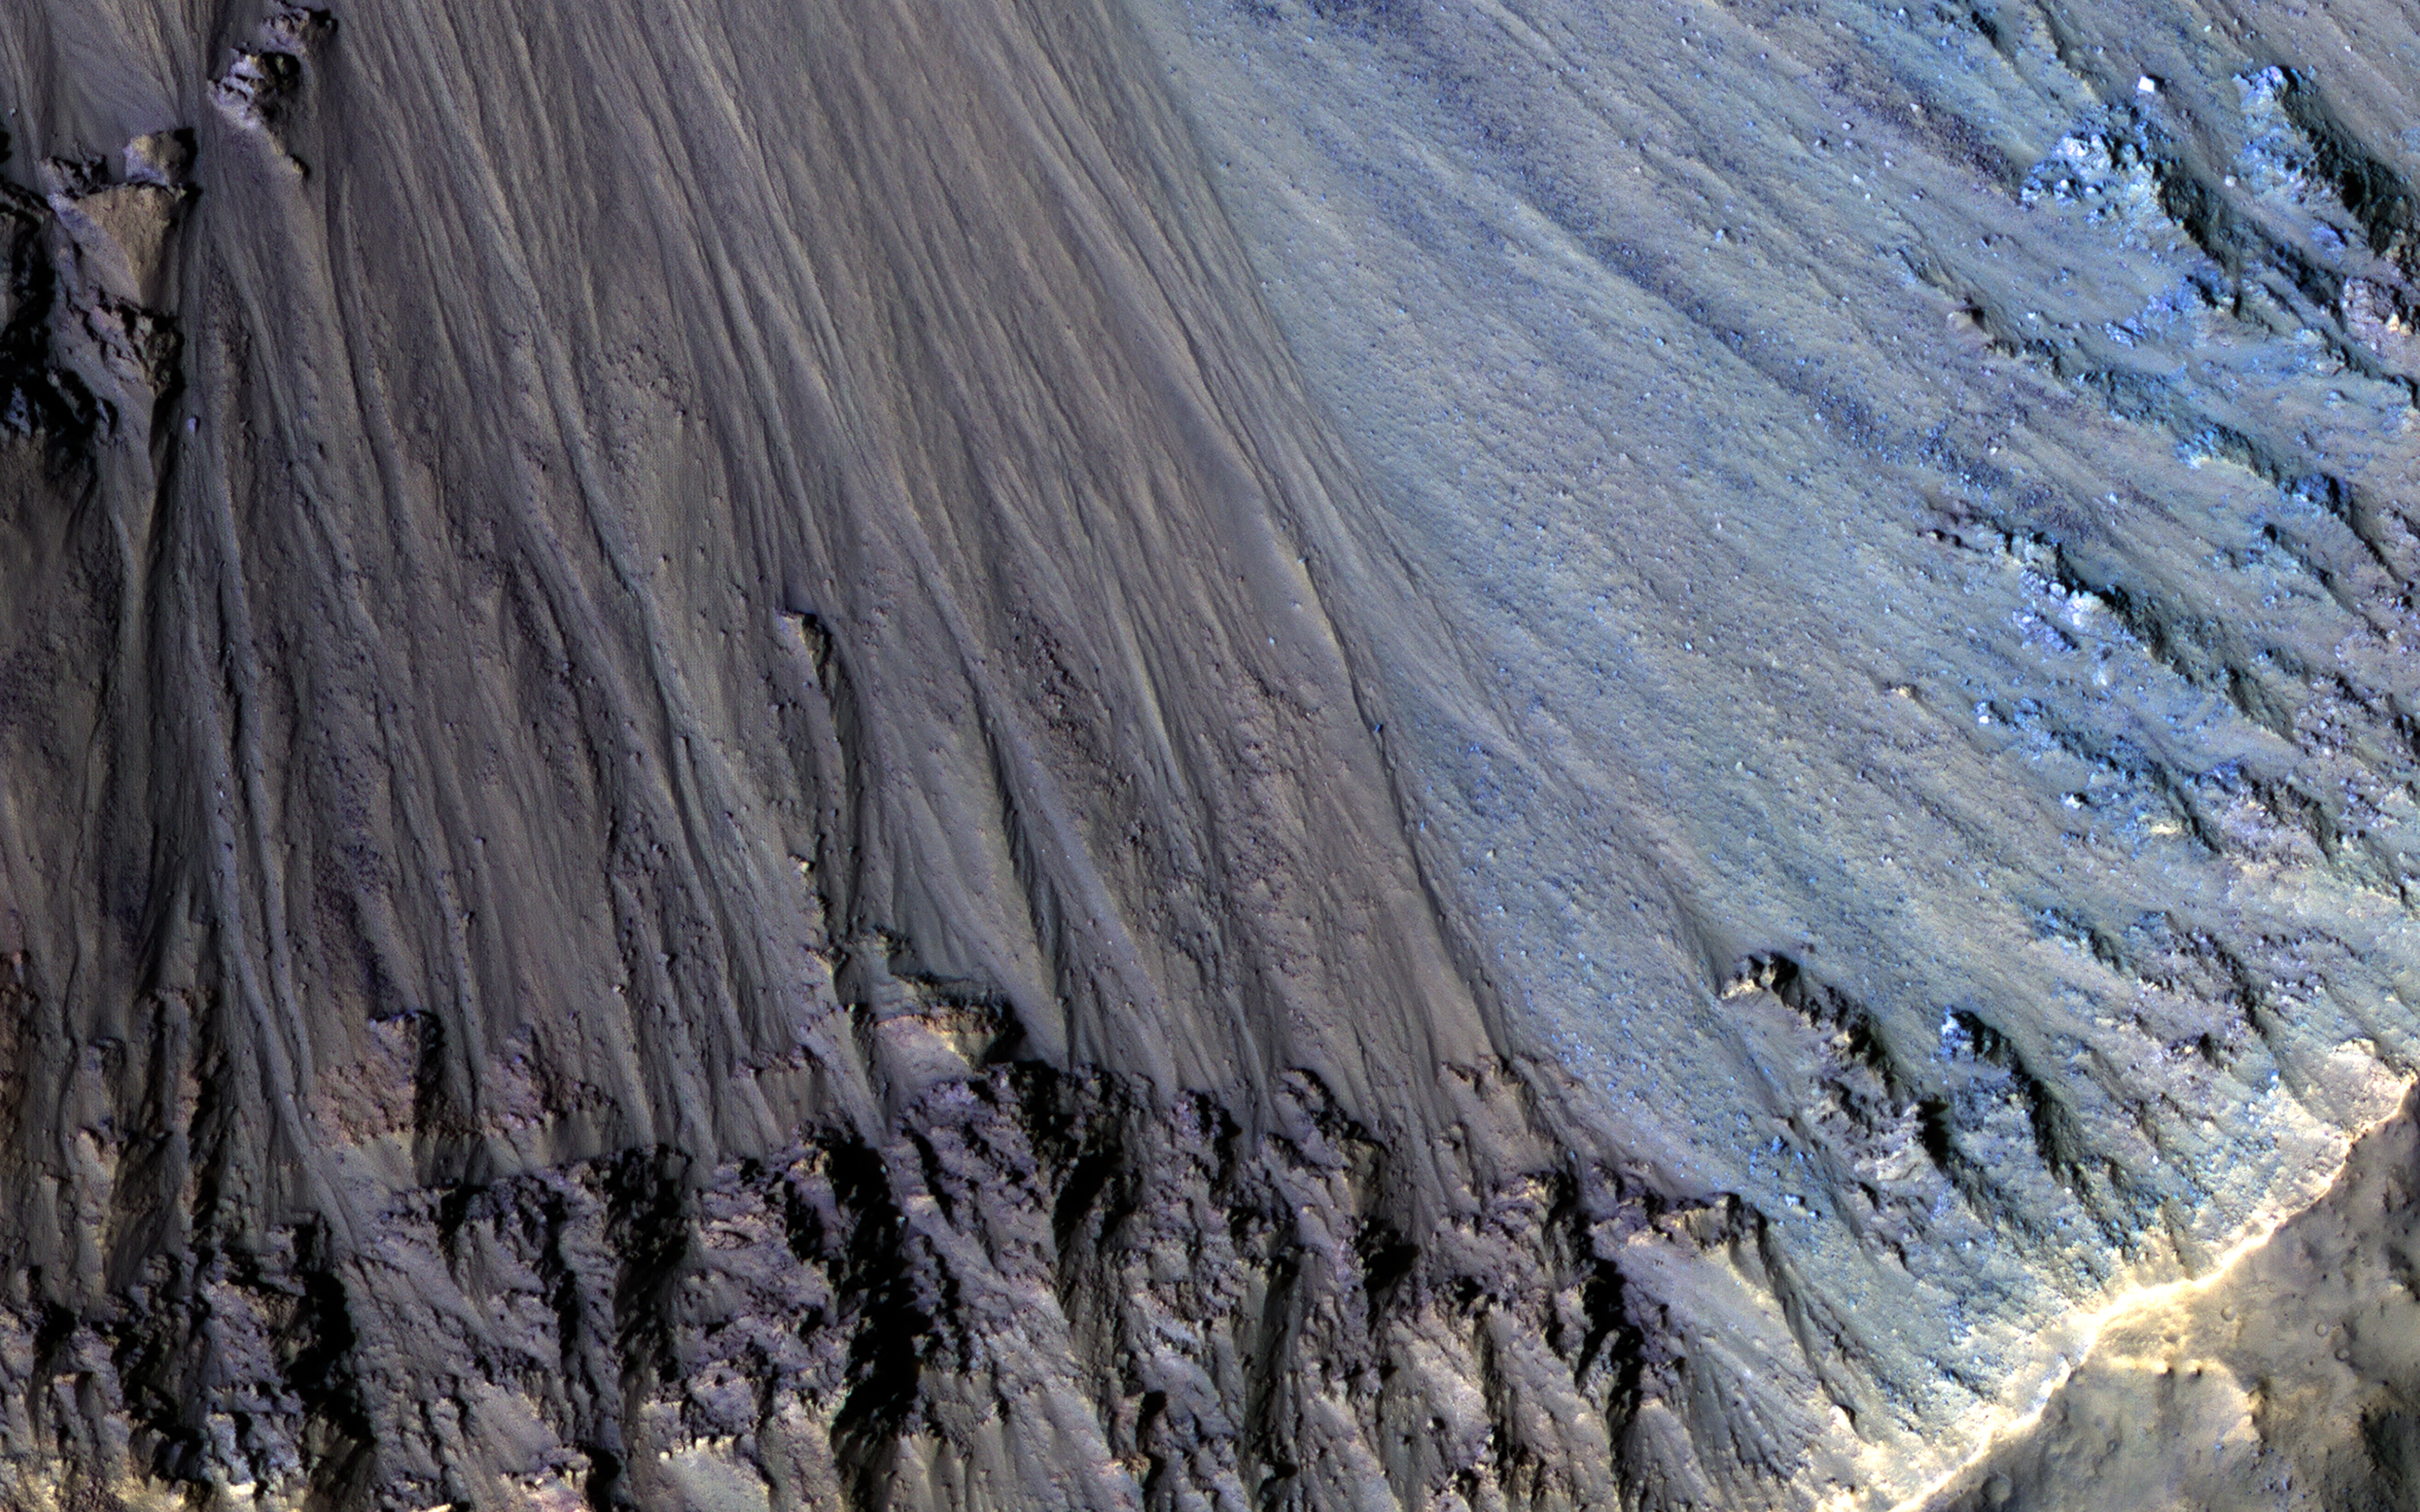

Colorful Rocks Exposed in a Fresh Impact Crater

This image covers two overlapping impact craters, one approximately 4 kilometers in diameter and a second that is about 3 kilometers wide. The smaller crater has a sharply defined rim that interrupts the rim of the larger one, indicating that the smaller crater formed more recently.

Rocks of several different colors are exposed in this crater’s walls; they are undergoing erosion into finer-grained debris that travels downwards and accumulates in small fans on the crater floor. The rocks exposed on the eastern crater wall appear bluer in enhanced color than the redder rocks of the southern wall.

These craters are in the Terra Cimmeria region of Mars’ Southern Highlands, where they provide windows into the diverse compositions of the ancient bedrock.

The map is projected here at a scale of 25 centimeters (9.8 inches) per pixel. (The original image scale is 25.9 centimeters [10.2 inches] per pixel [with 1 x 1 binning]; objects on the order of 78 centimeters [30.7 inches] across are resolved.) North is up.

The University of Arizona, in Tucson, operates HiRISE, which was built by Ball Aerospace & Technologies Corp., in Boulder, Colorado. NASA’s Jet Propulsion Laboratory, a division of Caltech in Pasadena, California, manages the Mars Reconnaissance Orbiter Project for NASA’s Science Mission Directorate, Washington.

Credit: NASA/JPL-Caltech/University of Arizona